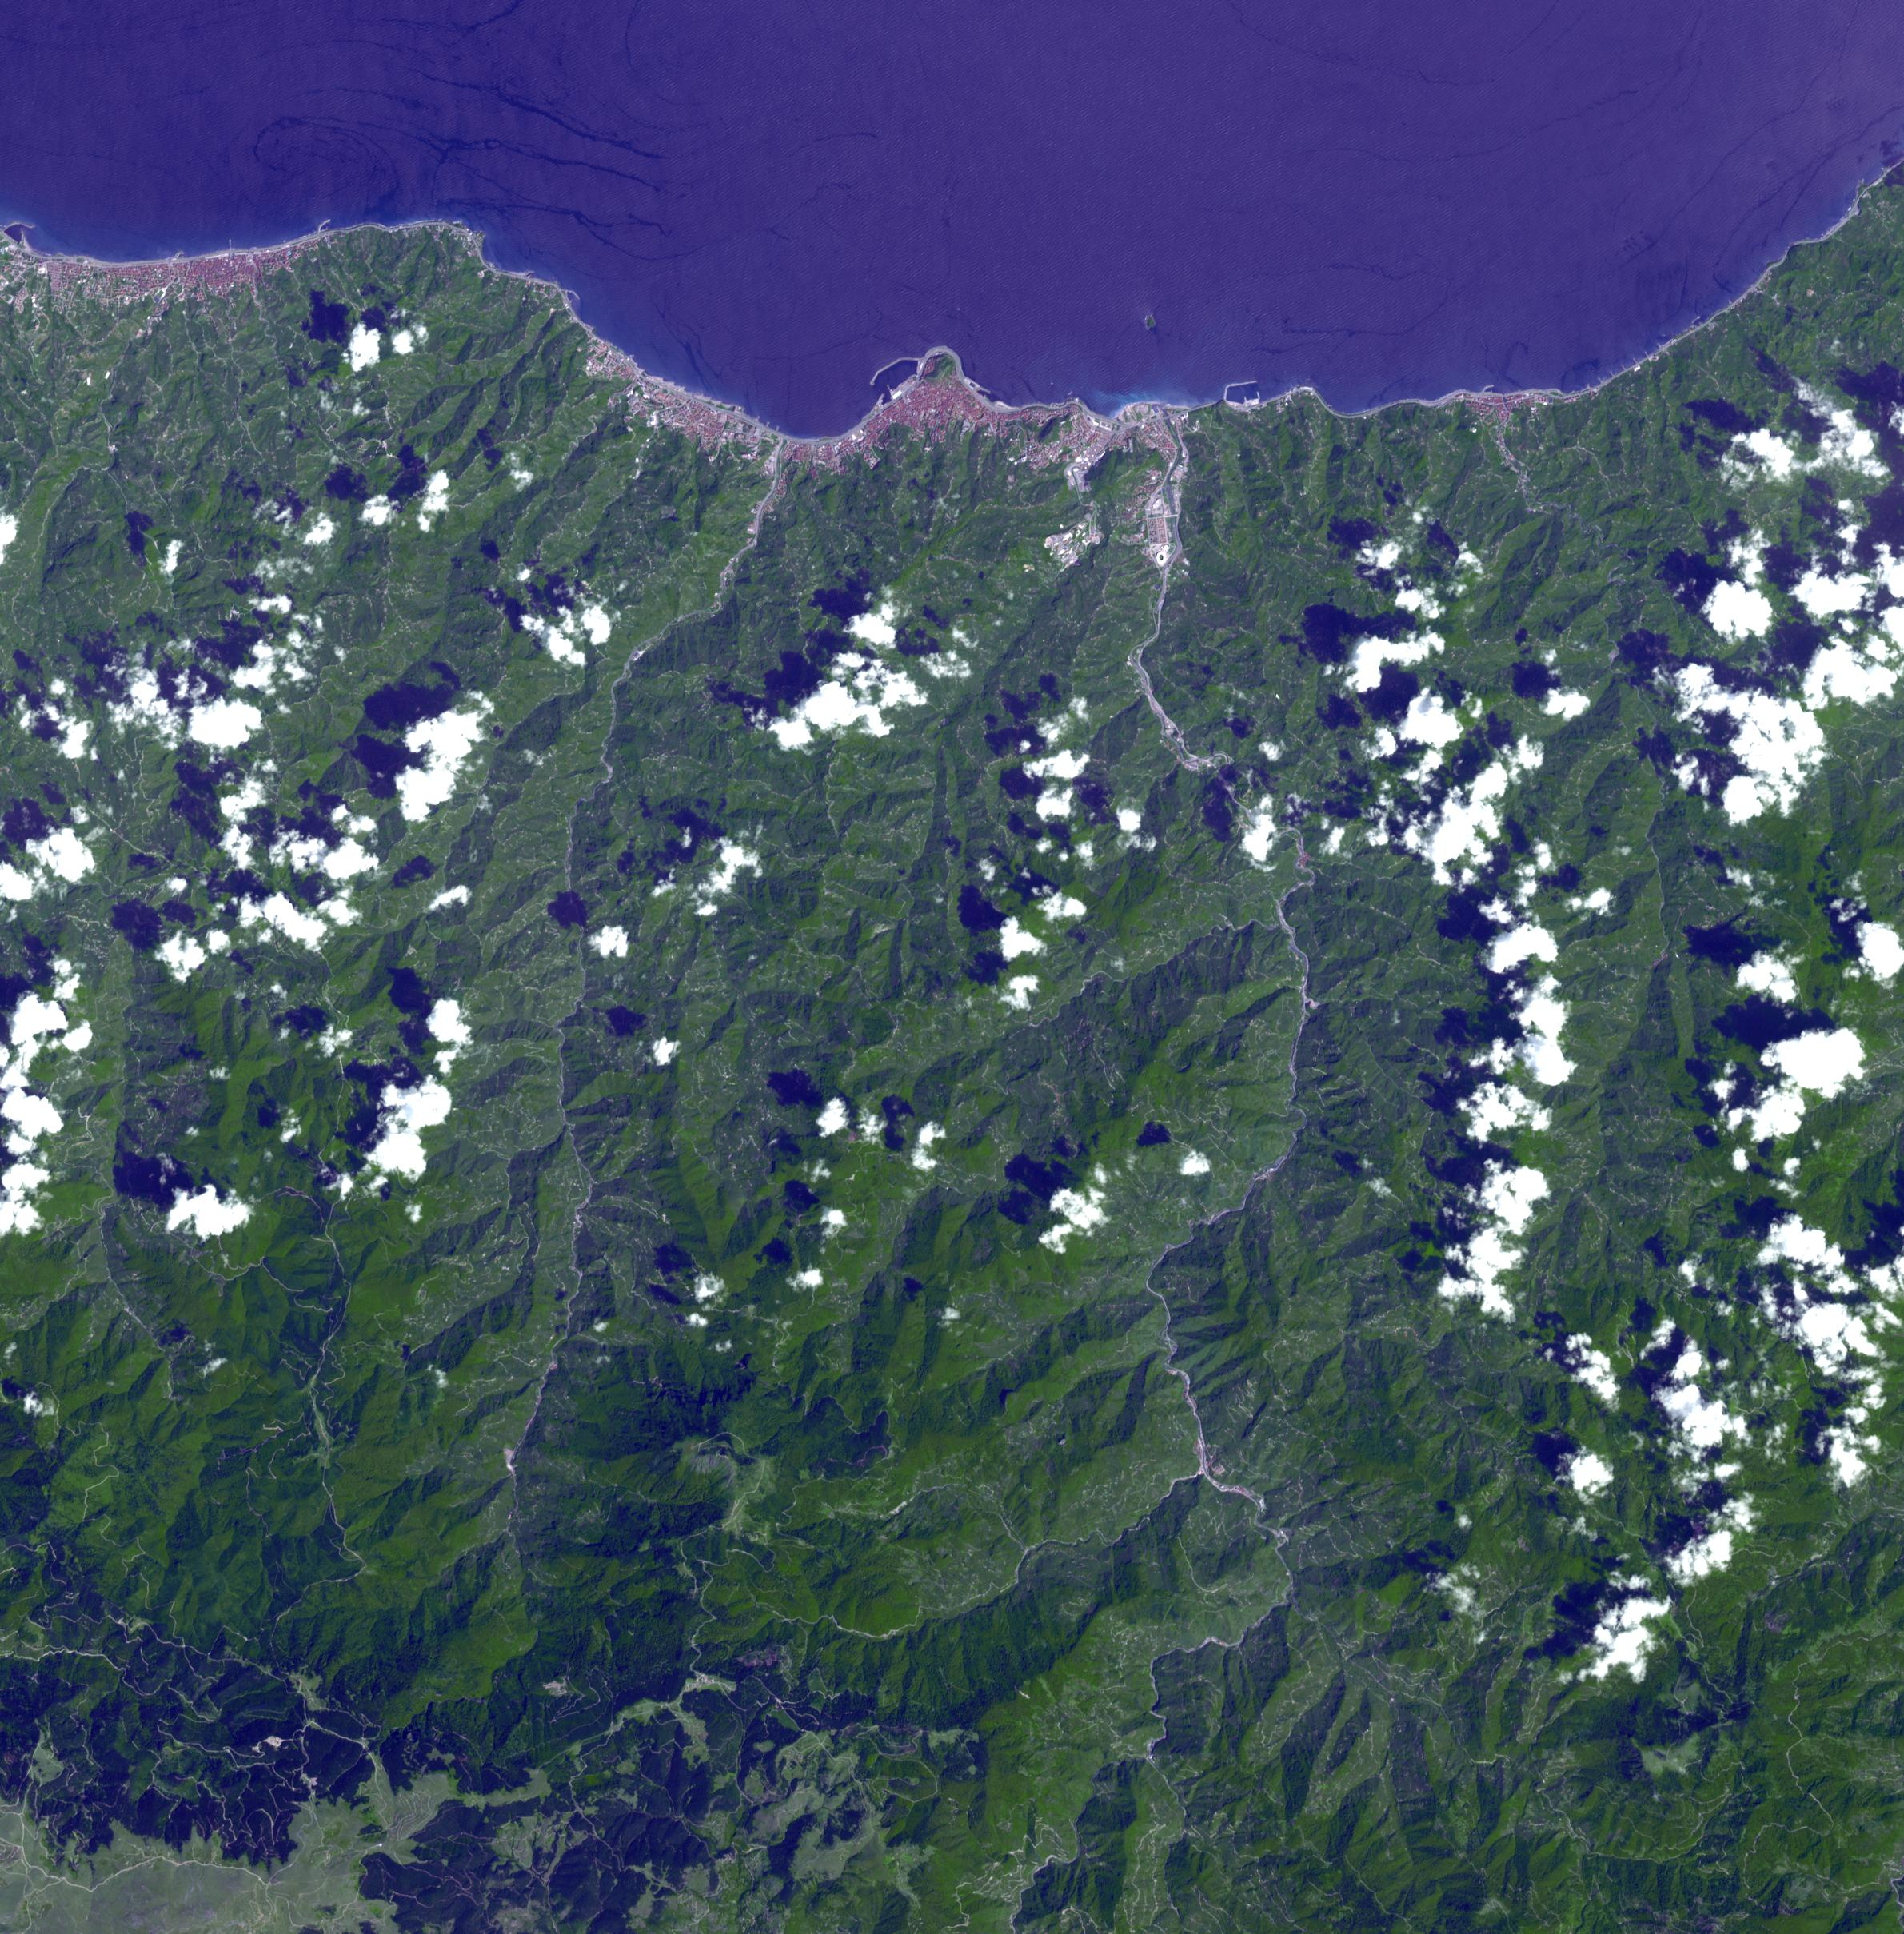

Pontic Range, Turkey

More than 70% of the world’s hazelnuts come from Turkey, and about 60% come from the Eastern Black Sea region on the slopes of the Pontic mountain range, around the ancient coastal city of Giresun. The tradition of hazelnut farming goes back thousands of years. Presently, most of the hazelnut products are processed by women [BBC Travel]. The image was acquired August 15, 2024, covers an area of 35.7 by 36.2 km, and is located at 40.9 degrees north, 38.4 degrees east.

With its 14 spectral bands from the visible to the thermal infrared wavelength region and its high spatial resolution of about 50 to 300 feet (15 to 90 meters), ASTER images Earth to map and monitor the changing surface of our planet. ASTER is one of five Earth-observing instruments launched Dec. 18, 1999, on Terra. The instrument was built by Japan’s Ministry of Economy, Trade and Industry. A joint U.S./Japan science team is responsible for validation and calibration of the instrument and data products.

The broad spectral coverage and high spectral resolution of ASTER provides scientists in numerous disciplines with critical information for surface mapping and monitoring of dynamic conditions and temporal change. Example applications are monitoring glacial advances and retreats; monitoring potentially active volcanoes; identifying crop stress; determining cloud morphology and physical properties; wetlands evaluation; thermal pollution monitoring; coral reef degradation; surface temperature mapping of soils and geology; and measuring surface heat balance.

The U.S. science team is located at NASA’s Jet Propulsion Laboratory in Pasadena, Calif. The Terra mission is part of NASA’s Science Mission Directorate, Washington.

Credit: NASA/METI/AIST/Japan Space Systems, and U.S./Japan ASTER Science Team